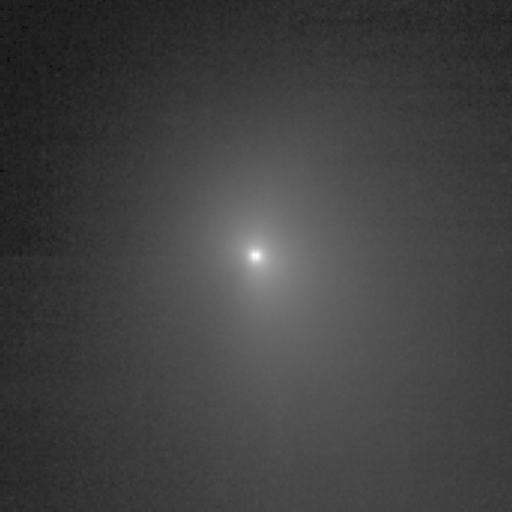

I Spy a Comet!

This image shows comet Tempel 1 as seen through the clear filter of the medium resolution imager camera on Deep Impact. It was taken on June 25, 2005, when the spacecraft was 8,007,845.1 kilometers (4,976,075 miles) away from the comet. Ten images were combined to create this picture, and a logarithmic stretch was applied to enhance the coma of the comet.

Credit: NASA/JPL-Caltech/UMD